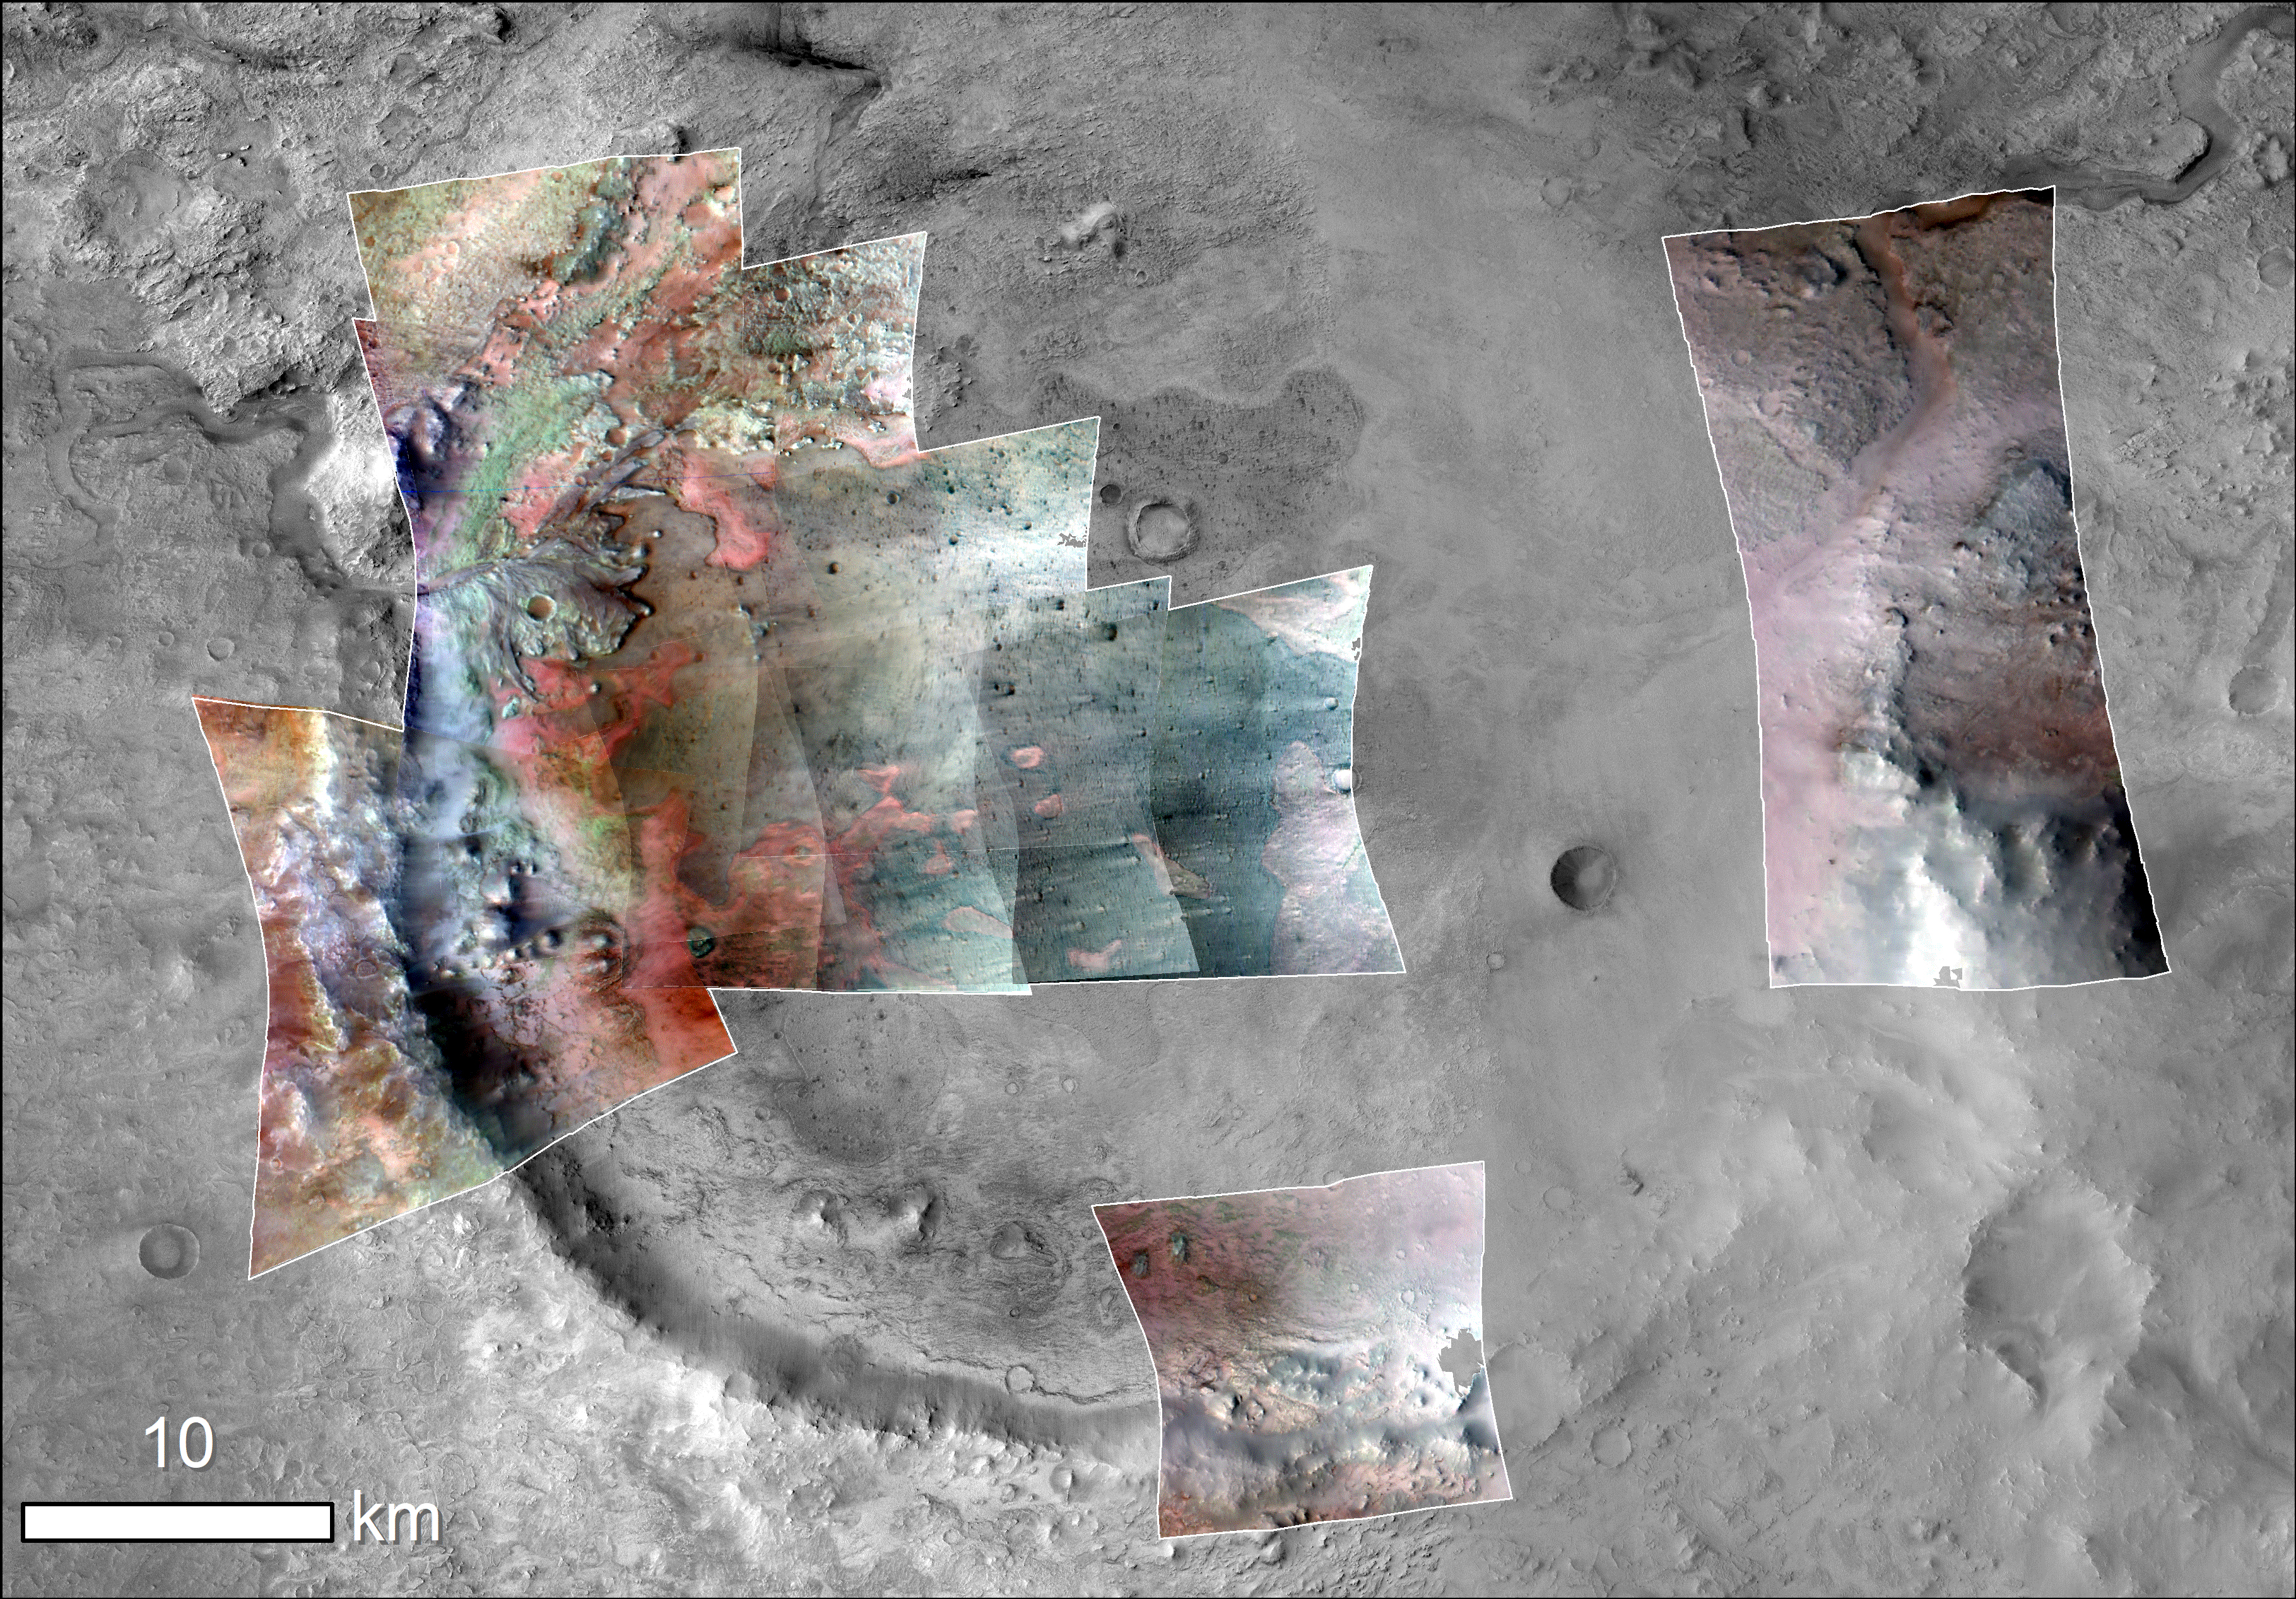

Jezero Crater Minerals

Color has been added to highlight minerals in this image of Jezero Crater on Mars, the landing site for NASA’s Mars 2020 mission. The green color represents minerals called carbonates, which are especially good at preserving fossilized life on Earth. Red represents olivine sand eroding out of carbonate-containing rocks.

The image was created using data taken by NASA’s Mars Reconnaissance Orbiter and its Compact Reconnaissance Imaging Spectrometer for Mars (CRISM) and Context Camera (CTX).

The Johns Hopkins University Applied Physics Laboratory in Laurel, Maryland, led the work to build the CRISM instrument and operates CRISM in coordination with an international team of researchers from universities, government and the private sector. Malin Space Science Systems in San Diego built and operates CTX.

NASA’s Jet Propulsion Laboratory, a division of Caltech in Pasadena, California, manages the Mars Reconnaissance Orbiter Project for NASA’s Science Mission Directorate, Washington. Lockheed Martin Space Systems, Denver, built the orbiter and collaborates with JPL to operate it.

Credit: NASA/JPL-Caltech/MSSS/JHU-APL/Purdue/USGS